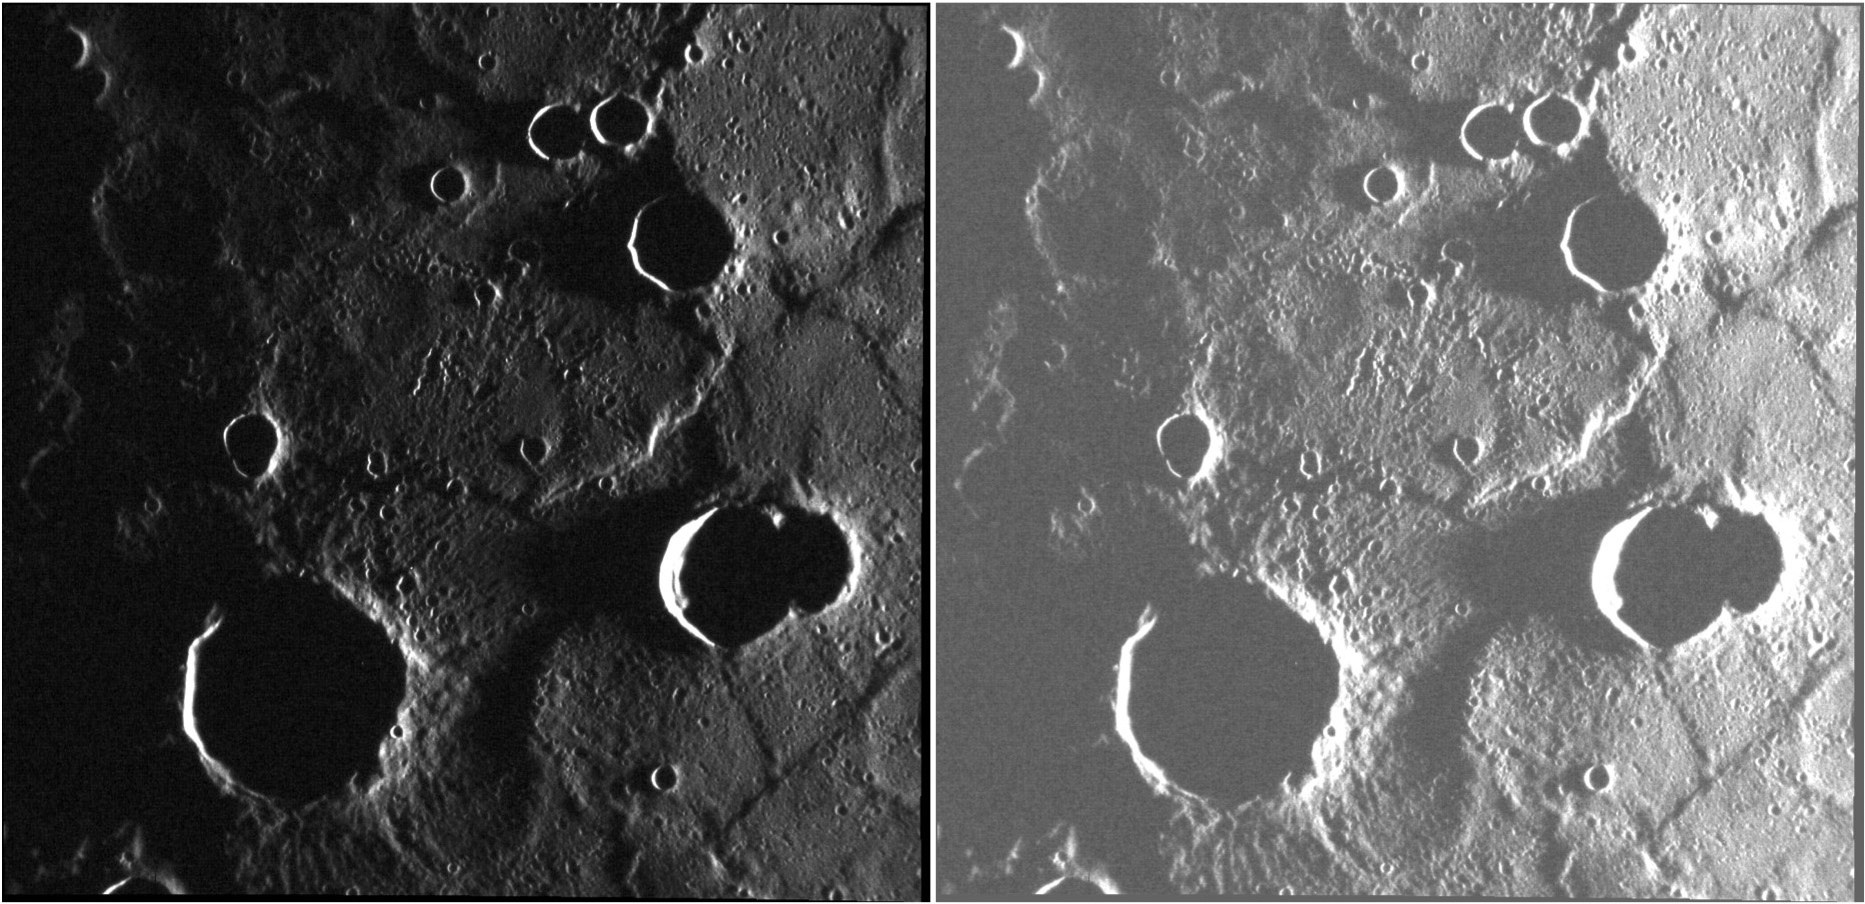

That’s A Stretch!

An image is a matrix of numbers that represent the values of a measured physical quantity at different points in space. The images returned by MESSENGER’s MDIS camera measure the amount of light reflected from the surface of Mercury. There is a myriad of ways in which the image values can be presented for display. The translation from the inherent physical values of the image to the “digital numbers” of a computer display is referred to as the “image stretch.” Here we have the same image of an area of the terminator in two different stretches. The left-hand image nicely presents the better-illuminated portions of the scene, but some details in the darker areas cannot be seen. The right-hand image has a “harsher” stretch that permits some areas of low illumination to be perceived, at the expense of saturating areas that received more sunlight. North is to the top in each image.

This image was acquired as part of MDIS’s high-resolution surface morphology base map. The surface morphology base map covers more than 99% of Mercury’s surface with an average resolution of 200 meters/pixel. Images acquired for the surface morphology base map typically are obtained at off-vertical Sun angles (i.e., high incidence angles) and have visible shadows so as to reveal clearly the topographic form of geologic features.

Date acquired: October 28, 2011
Image Mission Elapsed Time (MET): 228323253
Image ID: 943659
Instrument: Narrow Angle Camera (NAC) of the Mercury Dual Imaging System (MDIS)
Center Latitude: -14.60°
Center Longitude: 159.1° E
Resolution: 149 meters/pixel
Scale: The large crater near the bottom of the image is about 38 km (24 mi.) in diameter
Incidence Angle: 88.9°
Emission Angle: 15.1°
Phase Angle: 104.0°

The MESSENGER spacecraft is the first ever to orbit the planet Mercury, and the spacecraft’s seven scientific instruments and radio science investigation are unraveling the history and evolution of the Solar System’s innermost planet. Visit the Why Mercury? section of this website to learn more about the key science questions that the MESSENGER mission is addressing. During the one-year primary mission, MDIS acquired 88,746 images and extensive other data sets. MESSENGER is now in a year-long extended mission, during which plans call for the acquisition of more than 80,000 additional images to support MESSENGER’s science goals.

These images are from MESSENGER, a NASA Discovery mission to conduct the first orbital study of the innermost planet, Mercury. For information regarding the use of images, see the MESSENGER image use policy.

Credit: NASA/Johns Hopkins University Applied Physics Laboratory/Carnegie Institution of Washington